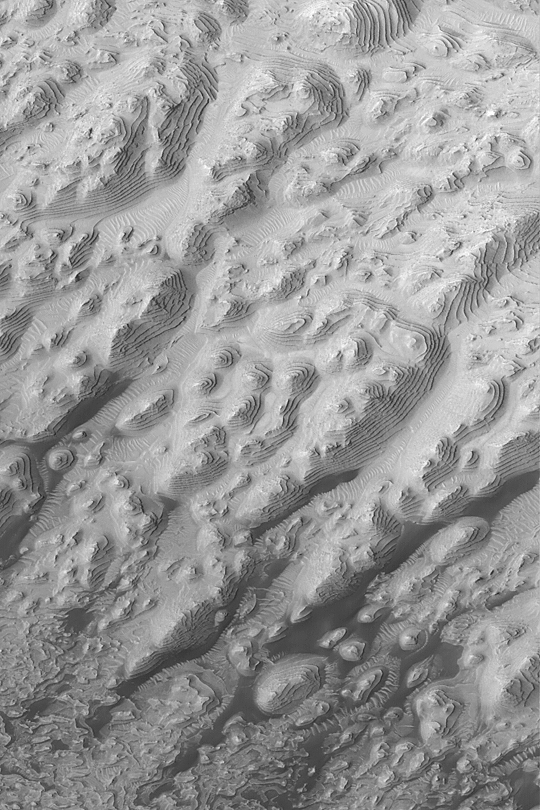

Sedimentary Rock Layers

MGS MOC Release No. MOC2-348, 2 May 2003

This Mars Global Surveyor (MGS) Mars Orbiter Camera (MOC) image acquired in March 2003 shows dozens of repeated layers of sedimentary rock in a western Arabia Terra crater at 8°N, 7°W. Wind has sculpted the layered forms into hills somewhat elongated toward the lower left (southwest). The dark patches at the bottom (south) end of the image are drifts of windblown sand. These sedimentary rocks might indicate that the crater was once the site of a lake–or they may result from deposition by wind in a completely dry, desert environment. Either way, these rocks have something important to say about the geologic history of Mars. The area shown is about 3 km (1.9 mi) wide. Sunlight illuminates the scene from the left.

Credit: NASA/JPL/Malin Space Science Systems